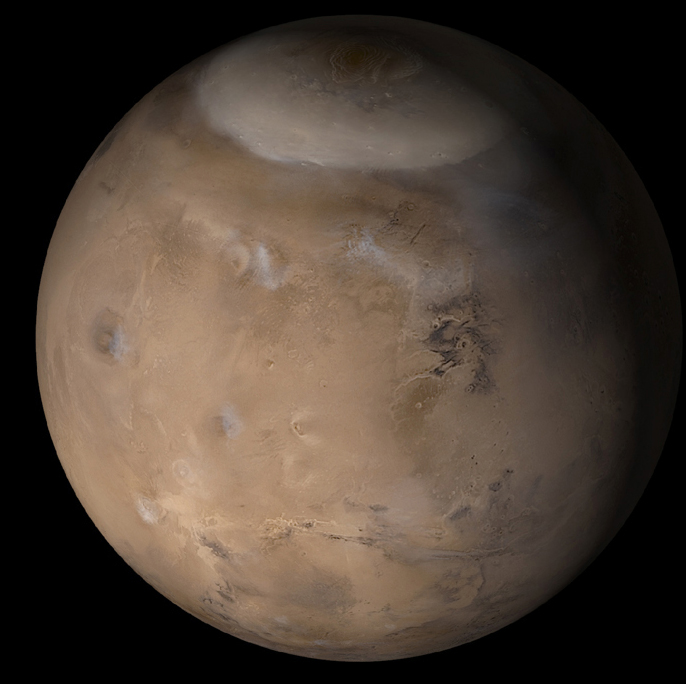

Mars in Early Northern Spring

In April 2003, the Mars Global Surveyor (MGS) Mars Orbiter Camera (MOC) operations team completed the validation and archiving of MOC data acquired between February and July 2002. This was a period that included the end of northern winter and the start of spring in that hemisphere. This composite of MOC daily global images, acquired in early May 2002, shows what the planet looked like in early northern spring. The retreating north polar seasonal carbon dioxide frost cap is seen at the top of this view. Other white features in the image are clouds of water ice crystals in the martian atmosphere. The left half of this picture shows the Tharsis region, which includes several very large volcanoes. Olympus Mons, the largest martian volcano, is as wide as the Hawaiian Island chain is long; it is the dark, somewhat circular feature at the far left. Toward the lower right, the system of deep Valles Marineris chasms can be seen.

Credit: NASA/JPL/Malin Space Science Systems